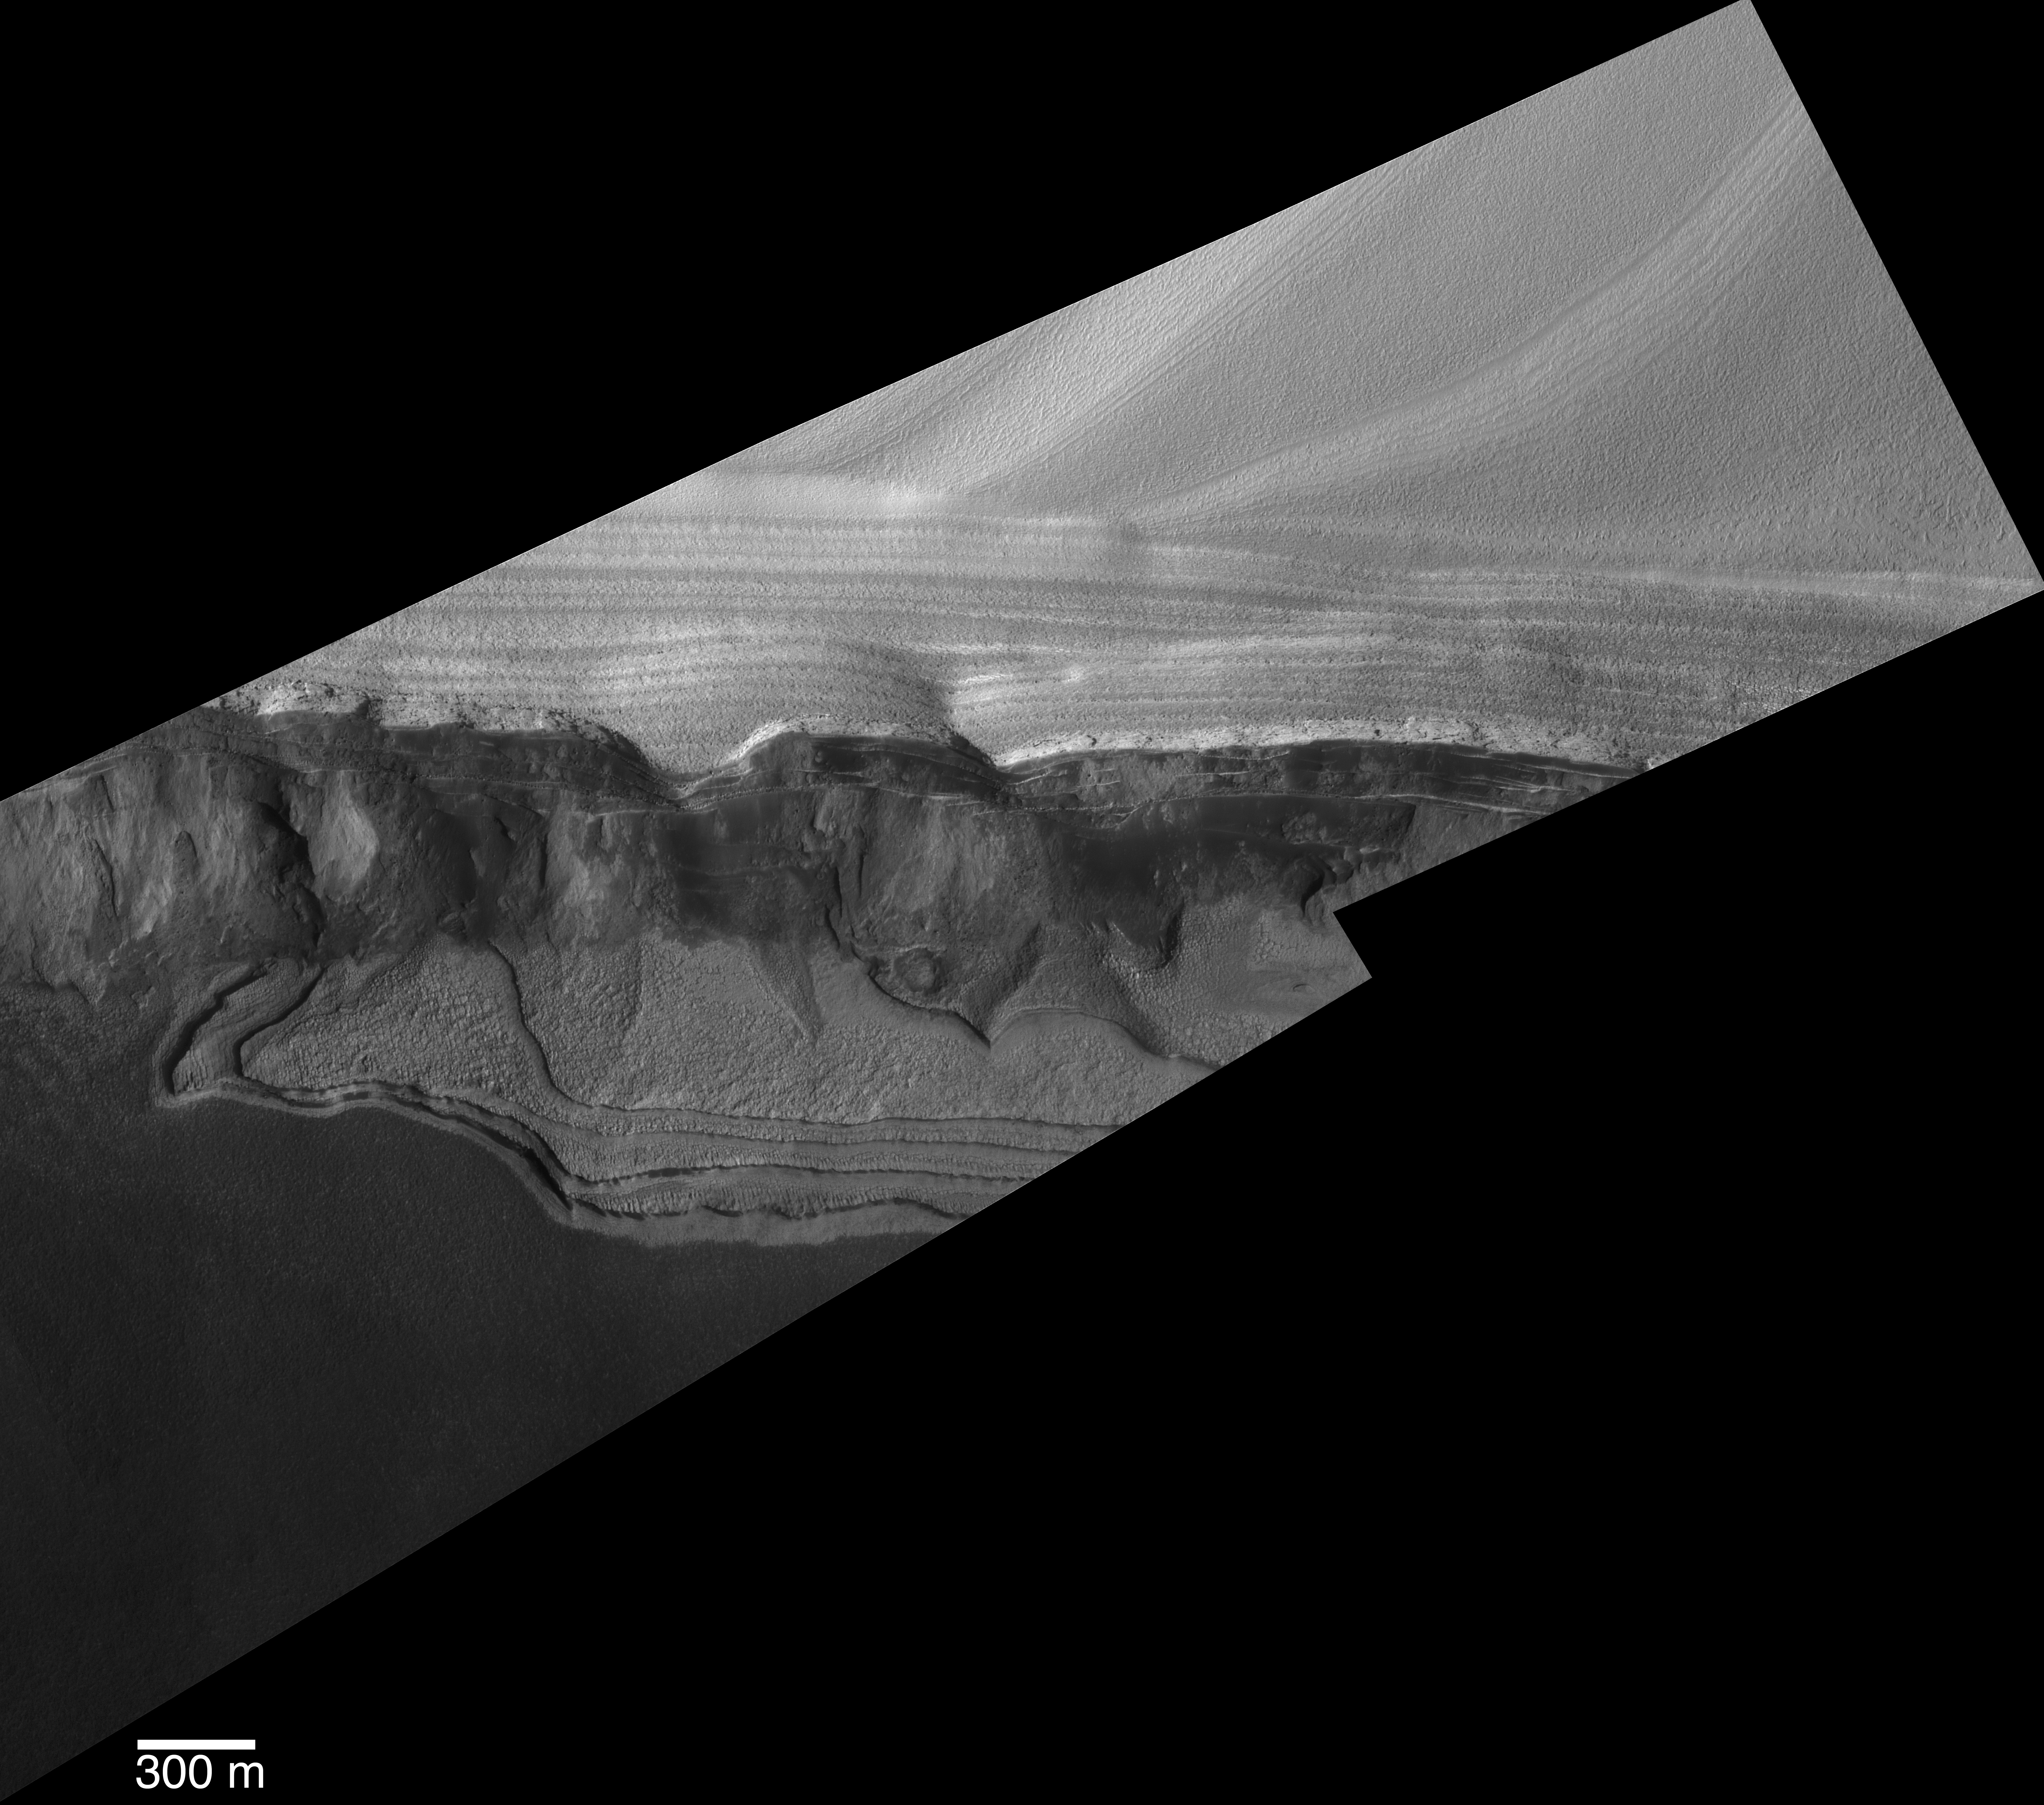

Scarp at Head of Chasma Boreale

This view shows sharp detail of a scarp at the head of Chasma Boreale, a large trough cut by erosion into the martian north polar cap and the layered material beneath the ice cap. The picture is a mosaic of two images acquired in January 2005 by the Mars Orbiter Camera on NASA’s Mars Global Surveyor, using a resolution-enhancing technique called “compensated pitch and roll targeted observation.” The camera team considers this the best pair of images yet acquired using that technique.

During each northern summer on Mars, there occurs a narrow window in time of two to three months when conditions are ideal to image the north polar cap at high resolution. Throughout this period, the atmosphere is generally clear over the cap, and the seasonal carbon-dioxide frost from the previous winter and spring has sublimed away, permitting a good view of the surface geology. The two images in this mosaic were acquired during this brief period during the most recent northern summer. Within a few weeks of when these images were acquired, dust storm activity picked up in the north polar region, making the atmosphere too dusty to obtain any more detailed views until late 2006.

Chasma Boreale is cut into the layered material that lies beneath the water ice of the north polar cap. For decades, these layered materials were assumed to consist of a mixture of ice and dust. Mars Orbiter Camera images obtained in 1999 and 2001 began to show that some of the layers are a source for windblown sand. The science objective for the two images shown in this mosaic was to look for boulders in the debris shed from the steep slopes cut into the north polar layers by Chasma Boreale. Finding boulders would imply that the layers that are the most resistant to erosion in the polar region are as competent as solid rock, perhaps giving a new insight into the nature of the polar layered materials. The pictured site is near 84.8 degrees north latitude, 356.4 degrees west longitude.

Examination of the high-resolution mosaic shows that there are indeed some large boulders that have eroded out of the layered materials and rolled down the slopes. It is possible, therefore, that the north polar layers are not simply a mixture of ice, dust, and sand. Some layers may actually be rock, cemented by minerals rather than by ice. Alternatively, if the materials are cemented by ice, then a future high-resolution view might show that the boulders have become smaller over time.

In addition to the observation of boulders eroding out of the polar layered materials, the mosaic also helps confirm that dark sand is eroding out of the polar layered materials, and that there are three different groups of layers under the polar ice. The upper unit is light-toned, finely layered, and more resistant to erosion (more competent, less easily destroyed by erosion) than the middle unit, which is rich in dark sand but also has several shelf-forming layers in it. Finally, below the dark, sandy layer is a third unit that is light-toned and has a different appearance relative to the other two units. Some of its layers have surfaces that have been broken by shallow fractures into polygonal and linear forms, also implying that they are hard, resistant rock.

The level of detail seen in the mosaic was made possible by the development of a resolution-enhancing technique for using the Mars Orbiter Camera. During 2003 and 2004, the Mars Orbiter Camera operations team at Malin Space Science Systems, San Diego, Calif., worked closely with the Mars Global Surveyor operations teams at the Jet Propulsion Laboratory, Pasadena, Calif., and Lockheed Martin Space Systems, Denver, Colo., to develop a new technique in which the spacecraft does a maneuver that permits the camera to acquire images at a higher spatial resolution than normal. Usually, Mars Orbiter Camera images have a resolution of about 1.5 meters (5 feet) per pixel, and the camera can be commanded to acquire lower resolution data when desired. To obtain a higher resolution, the whole spacecraft must be pitched at such a rate that the camera over-samples its view of the martian surface in the down-track direction. Called compensated pitch and roll targeted observation, or cPROTO, this technique allows Mars Orbiter Camera to obtain images that have a resolution of about 50 centimeters (20 inches) per pixel in the down-track direction, and 150 centimeters (5 feet) per pixel in the cross-track dimension.

The Mars Orbiter Camera was built and is operated by Malin Space Science Systems, San Diego, Calif. Mars Global Surveyor left Earth on Nov. 7, 1996, and began orbiting Mars on Sept. 12, 1997. JPL, a division of the California Institute of Technology, Pasadena, manages Mars Global Surveyor for NASA’s Science Mission Directorate, Washington.

Credit: NASA/JPL/MSSS